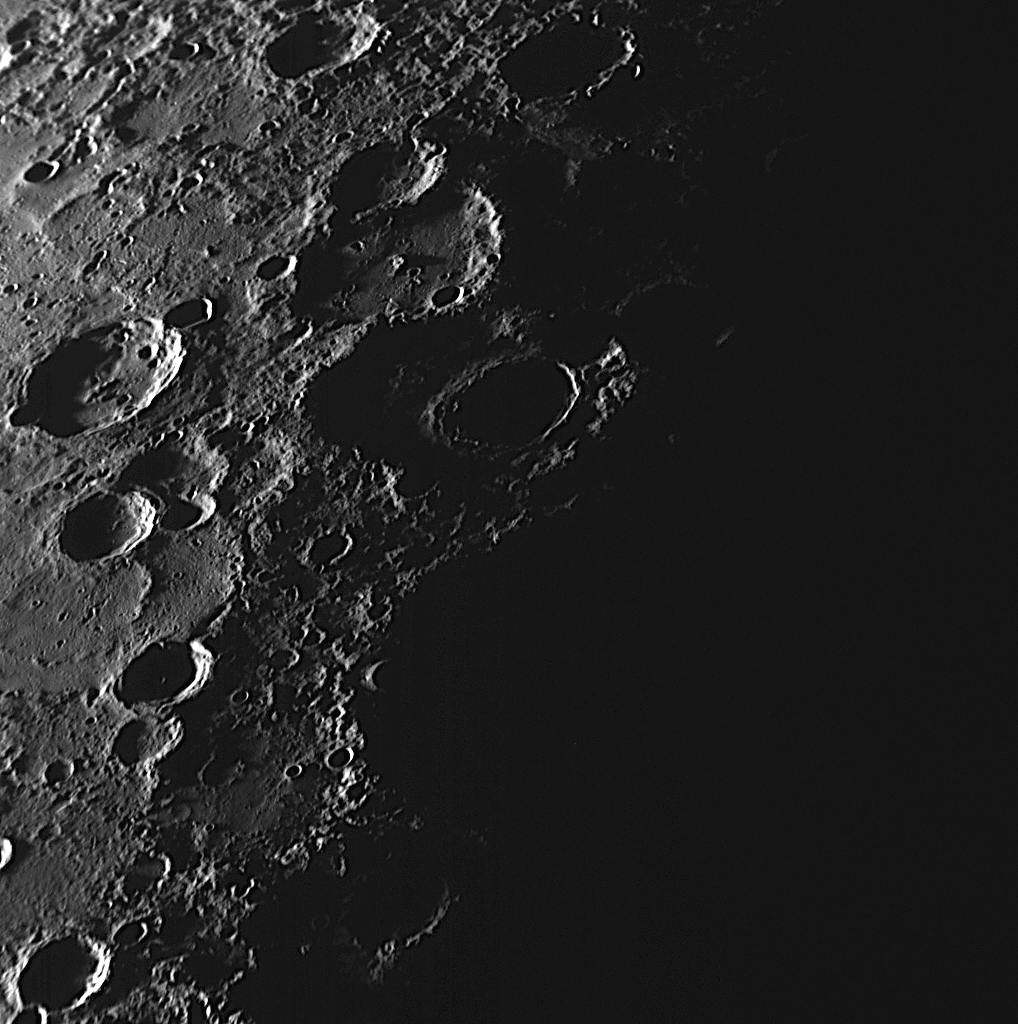

A Terminator Shot

As MESSENGER approached Mercury, the NAC acquired a high-resolution mosaic of the sunlit crescent planet that contained 62 images. To ensure that the entire sunlit portion of Mercury was covered in the mosaic, a few of the images, like the one here, have large areas of blackness. The terminator, the division between the dark night side and light dayside, runs through the middle of this NAC shot. Shadows are elongated in this image, as the craters catch the rays of an evening Sun. At the actual terminator location in this image, only the highest points of crater rims and inner peak rings are seen illuminated by sunlight. Such grazing lighting conditions can provide important information about the heights of geologic features on the surface.

Date Acquired: September 29, 2009
Image Mission Elapsed Time (MET): 162744209
Instrument: Narrow Angle Camera (NAC) of the Mercury Dual Imaging System (MDIS)
Resolution: 400 meters/pixel (0.25 miles/pixel)
Scale: This image is about 400 kilometers (250 miles) wide
Spacecraft Altitude: 15,400 kilometers (9,600 miles)

These images are from MESSENGER, a NASA Discovery mission to conduct the first orbital study of the innermost planet, Mercury. For information regarding the use of images, see the MESSENGER image use policy.

Credit: NASA/Johns Hopkins University Applied Physics Laboratory/Carnegie Institution of Washington